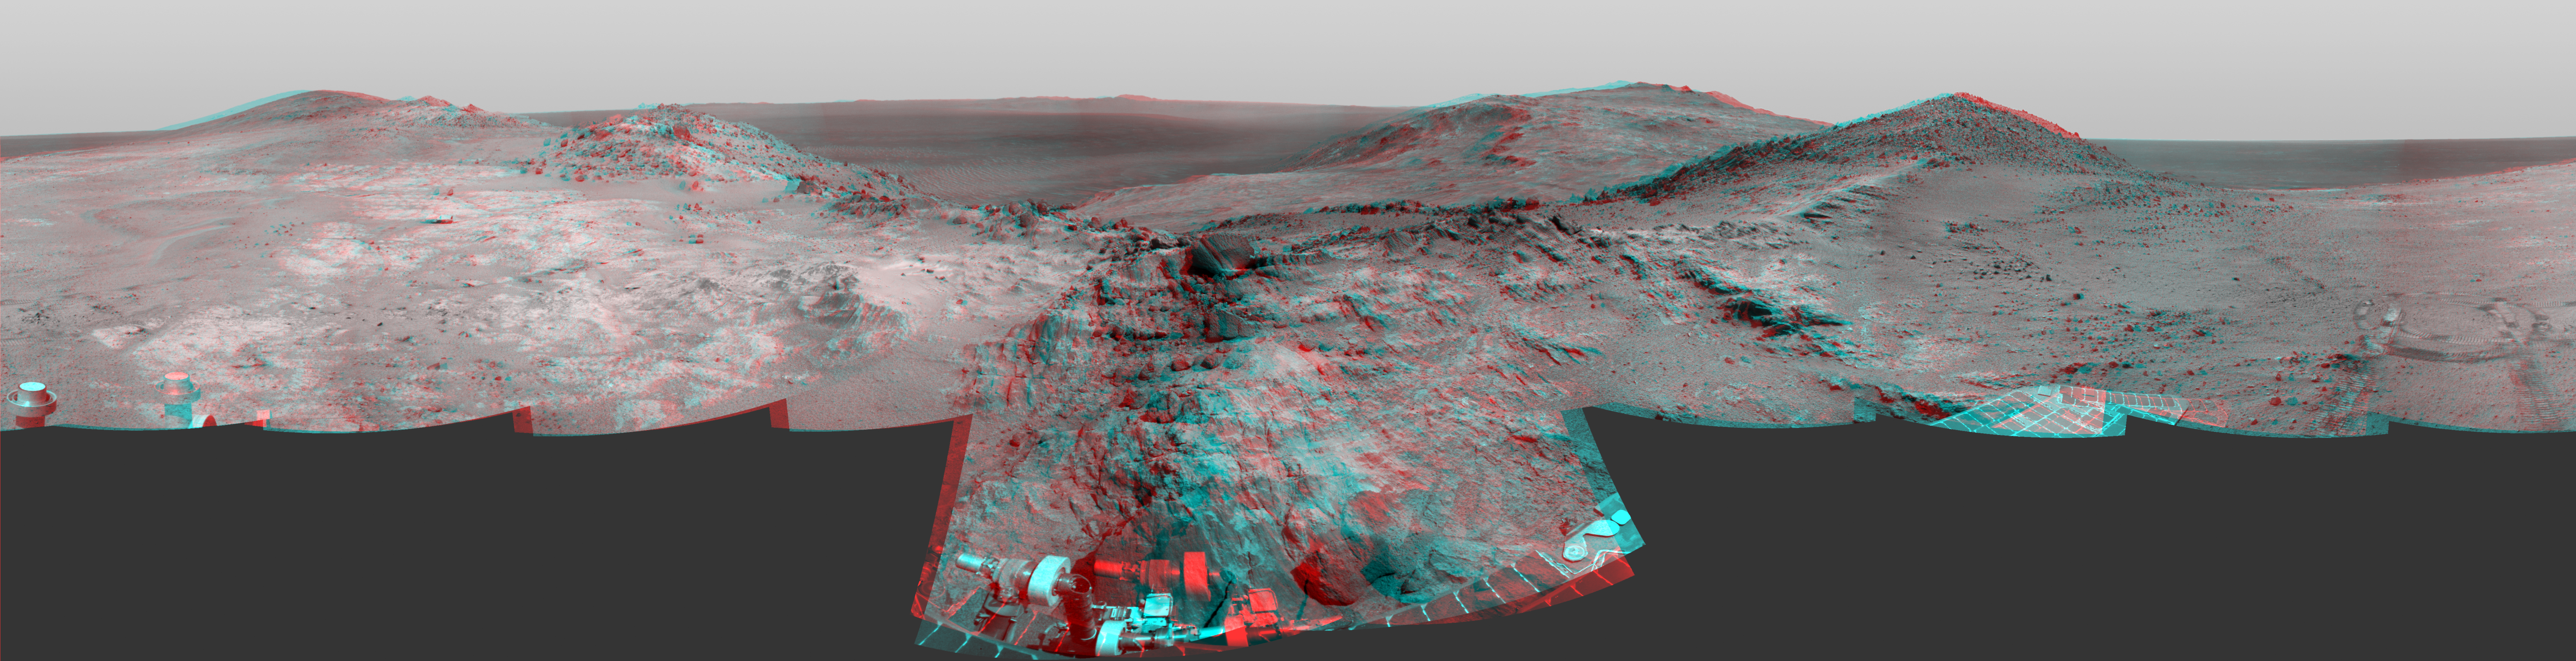

Opportunity’s Approach to ‘Marathon Valley’ (Stereo)

Cumulative driving by NASA’s Mars Exploration Rover Opportunity surpassed marathon distance on March 24, 2015, as the rover neared a destination called “Marathon Valley,” which is middle ground of this stereo view from early March. The scene appears three-dimensional when viewed through blue-red glasses with the red lens on the left.

Olympic marathon distance is 26.219 miles (42.195 kilometers).

The left-eye and right-eye cameras of Opportunity’s navigation camera collected the component images of this scene during the 3,948th and 3,949th Martian days, or sols, of the rover’s work on Mars (March 3 and 4, 2015). The view is centered toward the east-southeast, from a location on Endeavour Crater’s western rim overlooking Marathon Valley, with the floor of Endeavour beyond, and the eastern rim in the distance. In the foreground at center, Opportunity’s robotic arm is positioned for examination of a blocky rock called “Sergeant Charles Floyd.”

JPL manages the Mars Exploration Rover Project for NASA’s Science Mission Directorate in Washington.

Credit: NASA/JPL-Caltech